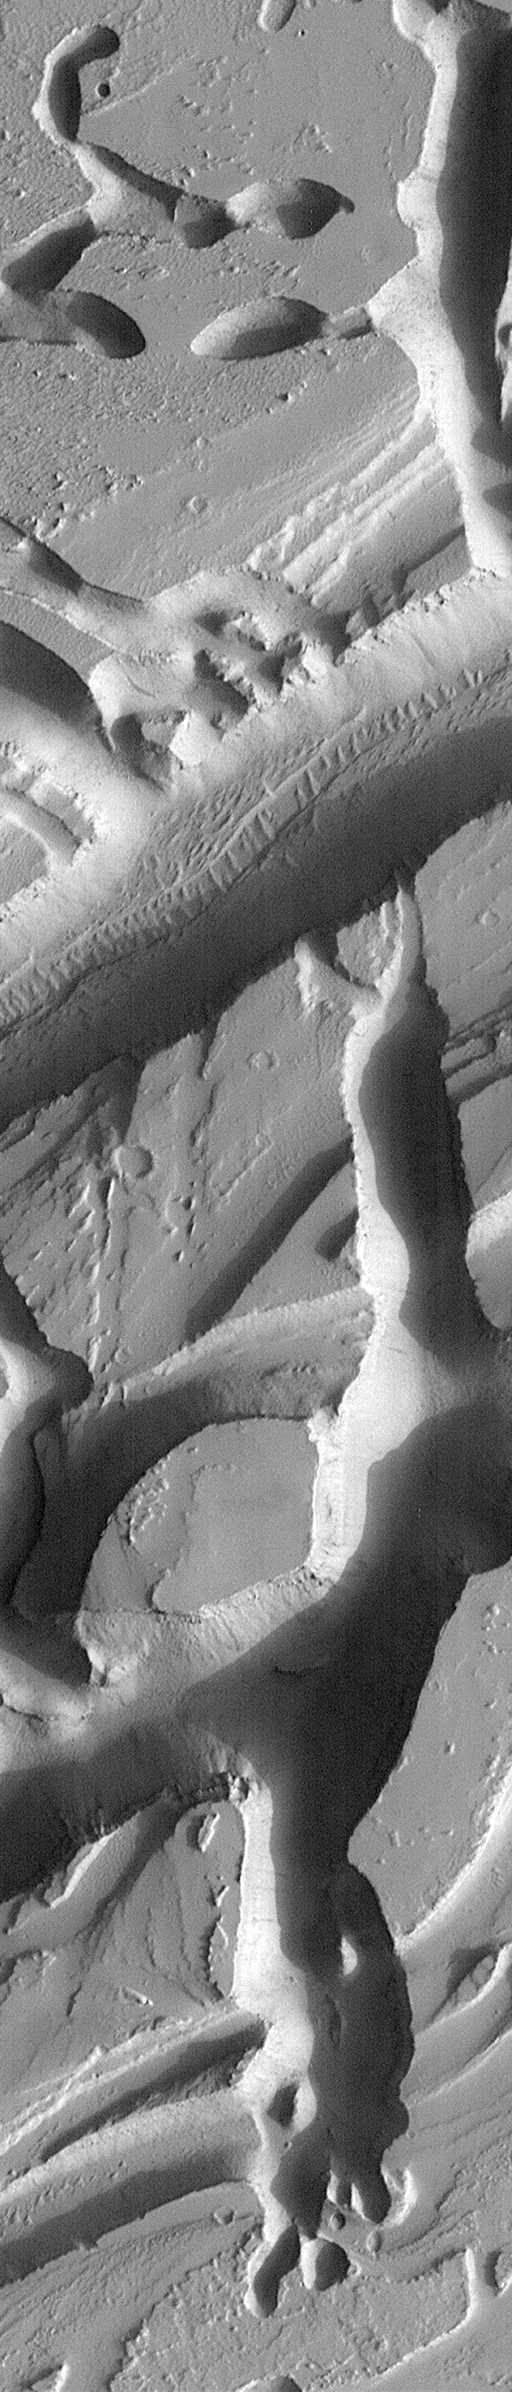

Martian Variety Exhibited by the Olympica Fossae

The Olympica Fossae are a collection of troughs and depressions located in northern Tharsis, south of the Alba Patera volcano. The Mars Global Surveyor Mars Orbiter Camera has been sending back unprecedented, spectacular views of this region. The Olympica Fossae are especially interesting because they show landforms that run the entire range of things seen elsewhere on Mars. This picture shows many examples, including layered outcrops in canyon walls, evenly-spaced dunes on the canyon floors, dark landslide streaks on the canyon walls, pits formed by ground collapse, and streamlined forms related to the flow of water, mud, or lava.

Malin Space Science Systems and the California Institute of Technology built the MOC using spare hardware from the Mars Observer mission. MSSS operates the camera from its facilities in San Diego, CA. The Jet Propulsion Laboratory’s Mars Surveyor Operations Project operates the Mars Global Surveyor spacecraft with its industrial partner, Lockheed Martin Astronautics, from facilities in Pasadena, CA and Denver, CO.

Credit: NASA/JPL/MSSS